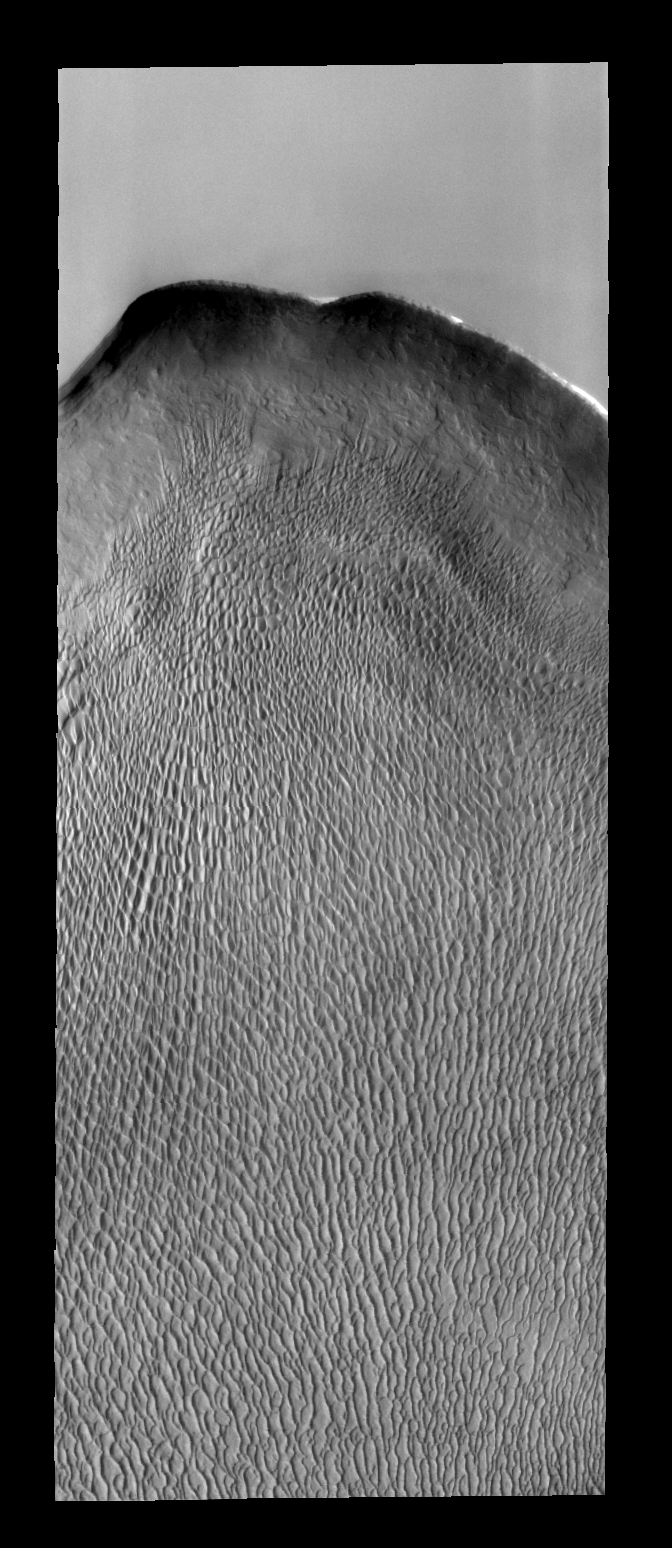

Polar Dunes

This large dune field is located in a trough of the north polar ice cap.

Image information: VIS instrument. Latitude 83.8N, Longitude 232.5E. 40 meter/pixel resolution.

Please see the THEMIS Data Citation Note for details on crediting THEMIS images.

Note: this THEMIS visual image has not been radiometrically nor geometrically calibrated for this preliminary release. An empirical correction has been performed to remove instrumental effects. A linear shift has been applied in the cross-track and down-track direction to approximate spacecraft and planetary motion. Fully calibrated and geometrically projected images will be released through the Planetary Data System in accordance with Project policies at a later time.

NASA’s Jet Propulsion Laboratory manages the 2001 Mars Odyssey mission for NASA’s Office of Space Science, Washington, D.C. The Thermal Emission Imaging System (THEMIS) was developed by Arizona State University, Tempe, in collaboration with Raytheon Santa Barbara Remote Sensing. The THEMIS investigation is led by Dr. Philip Christensen at Arizona State University. Lockheed Martin Astronautics, Denver, is the prime contractor for the Odyssey project, and developed and built the orbiter. Mission operations are conducted jointly from Lockheed Martin and from JPL, a division of the California Institute of Technology in Pasadena.

Credit: NASA/JPL/ASU